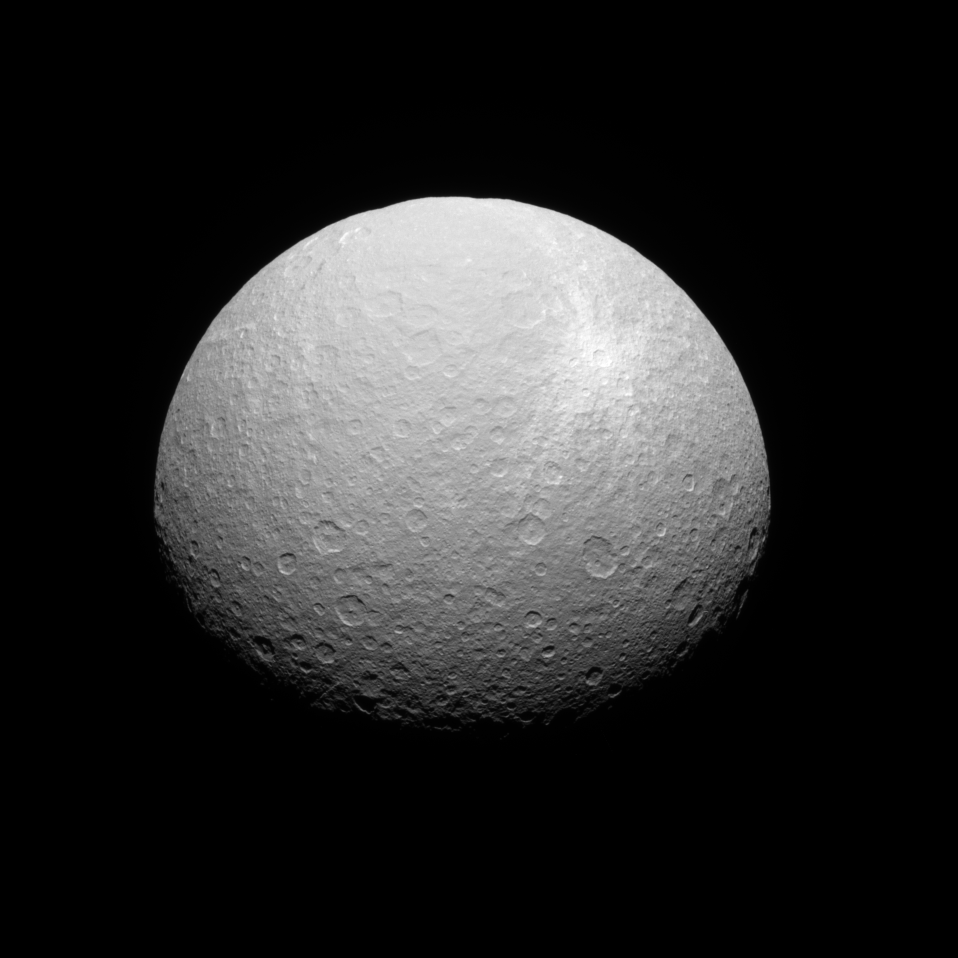

Bright Rays

Rhea’s bright ray crater features prominently in this southern view. The feature is surrounded by bright ejecta—material thrown outward by the impact that formed the crater.

The view looks toward high southern latitudes on Rhea (1,528 kilometers, or 949 miles across) from a perspective 49 degrees below the icy moon’s equator. Rhea’s south pole is at bottom center.

The image was taken in visible green light with the Cassini spacecraft narrow-angle camera on July 29, 2008. The view was acquired at a distance of approximately 413,000 kilometers (257,000 miles) from Rhea and at a Sun-Rhea-spacecraft, or phase, angle of 44 degrees. Image scale is 2 kilometers (1 mile) per pixel.

The Cassini-Huygens mission is a cooperative project of NASA, the European Space Agency and the Italian Space Agency. The Jet Propulsion Laboratory, a division of the California Institute of Technology in Pasadena, manages the mission for NASA’s Science Mission Directorate, Washington, D.C. The Cassini orbiter and its two onboard cameras were designed, developed and assembled at JPL. The imaging operations center is based at the Space Science Institute in Boulder, Colo.

Credit: NASA/JPL/Space Science Institute